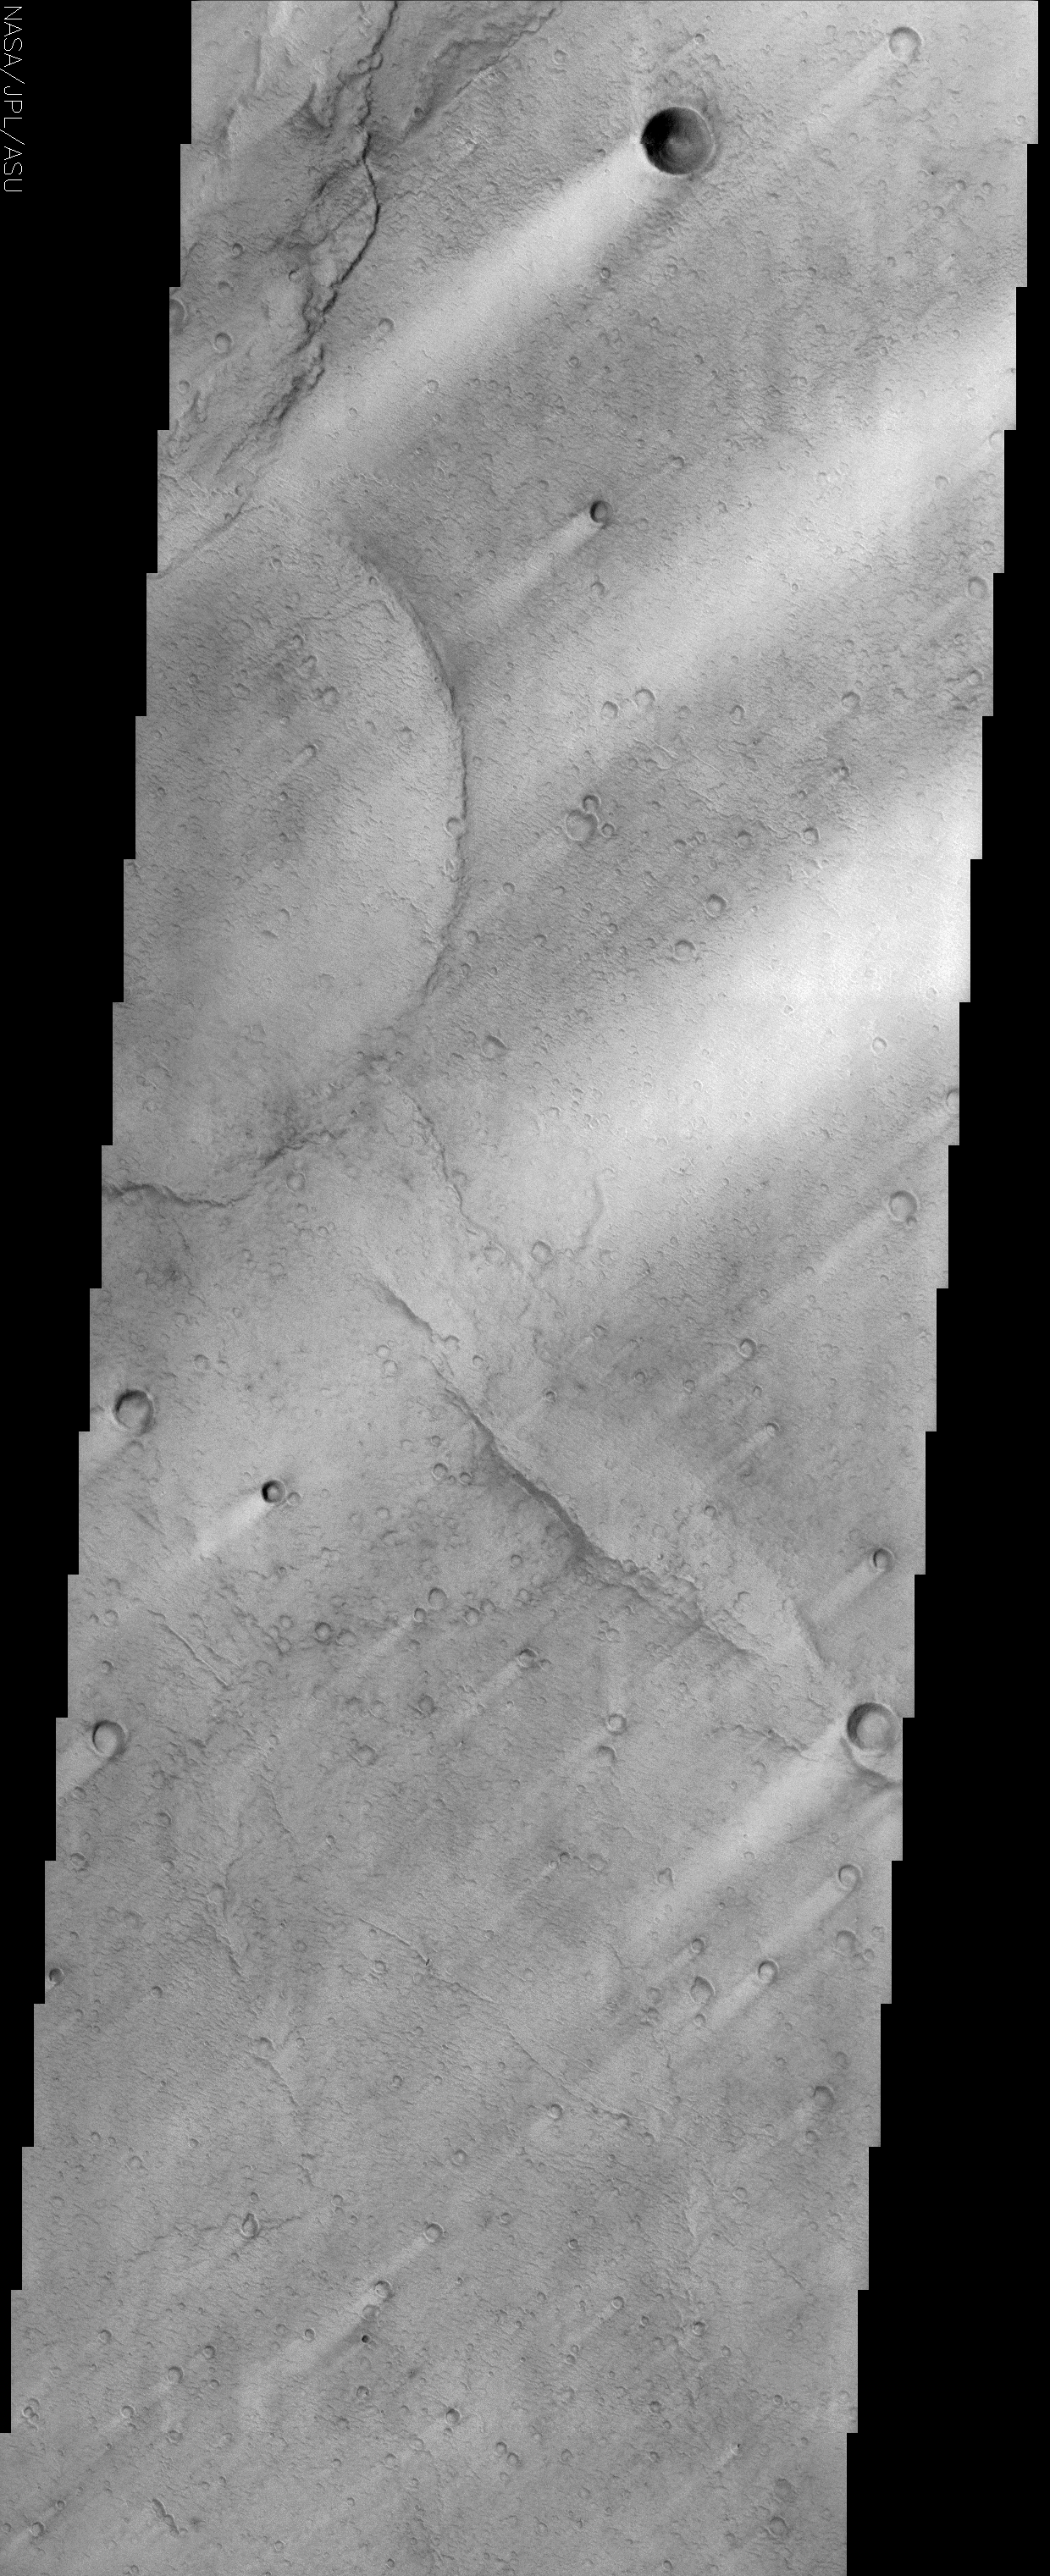

Syrtis Major

(Released 6 June 2002)

The Science
This image, located near the equator and 288W (72E), is near the southern edge of a low, broad volcanic feature called Syrtis Major. A close look at this image reveals a wrinkly texture that indicates a very rough surface that is associated with the lava flows that cover this region. On a larger scale, there are numerous bright streaks that trail topographic features such as craters. These bright streaks are in the wind shadows of the craters where dust that settles onto the surface is not as easily scoured away. It is important to note that these streaks are only bright in a relative sense to the surrounding image. Syrtis Major is one of the darkest regions on Mars and it is as dark as fresh basalt flows or dunes are on Earth.

The Story

Cool! It almost looks as if nature has “painted” comets on the surface of Mars, using craters as comet cores and dust as streaky tails. Of course, that’s just an illusion. As in many areas of Mars, the wind is behind the creation of such fantastic landforms. The natural phenomenon seen here gives this particular surface of Mars a very dynamic, fast-moving, almost luminous “cosmic personality.”

The bright, powdery-looking streaks of dust are in the “wind shadows” of craters, where dust that settles onto the surface is not as easily scoured away. That’s because the wind moves across the land in a particular direction, and a raised surface like the rim of a crater “protects” dust from being completely blown away on the other side. The raised landforms basically act as a buffer. From the streaks seen above, you can tell the wind was blowing in a northeast to southwest direction.

Why are the streaks so bright? Because they contrast with the really dark underlying terrain in this volcanic area of Mars. Syrtis Major is one of the darkest regions on Mars because it is made of basalt. Basalt is typically dark gray or black, and forms when a certain type of molten lava cools. The meaning of the word basalt has been traced back to an ancient Ethiopian word “basal,” which means “a rock from which you can obtain iron.” That must have made it a very desired material with ancient Earth civilizations long ago.

Basalt is actually one of the most abundant types of rock found on Earth. Most of the volcanic islands in the ocean are made of basalt, including the large shield volcano of Mauna Loa, Hawaii, which is often compared to Martian shield volcanoes. Shield volcanoes don’t have high, steep, mountain-like sides, but are instead low and broad humps upon the surface. They’re created when highly fluid, molten-basalt flows spread out over wide areas. Over several millennia of basaltic layering upon layering, these volcanoes can reach massive sizes like the ones seen on Mars. You can see the wrinkly texture of dark lava flows (now hard and cool) in the above image beneath the brighter dust.

Credit: NASA/JPL/Arizona State University